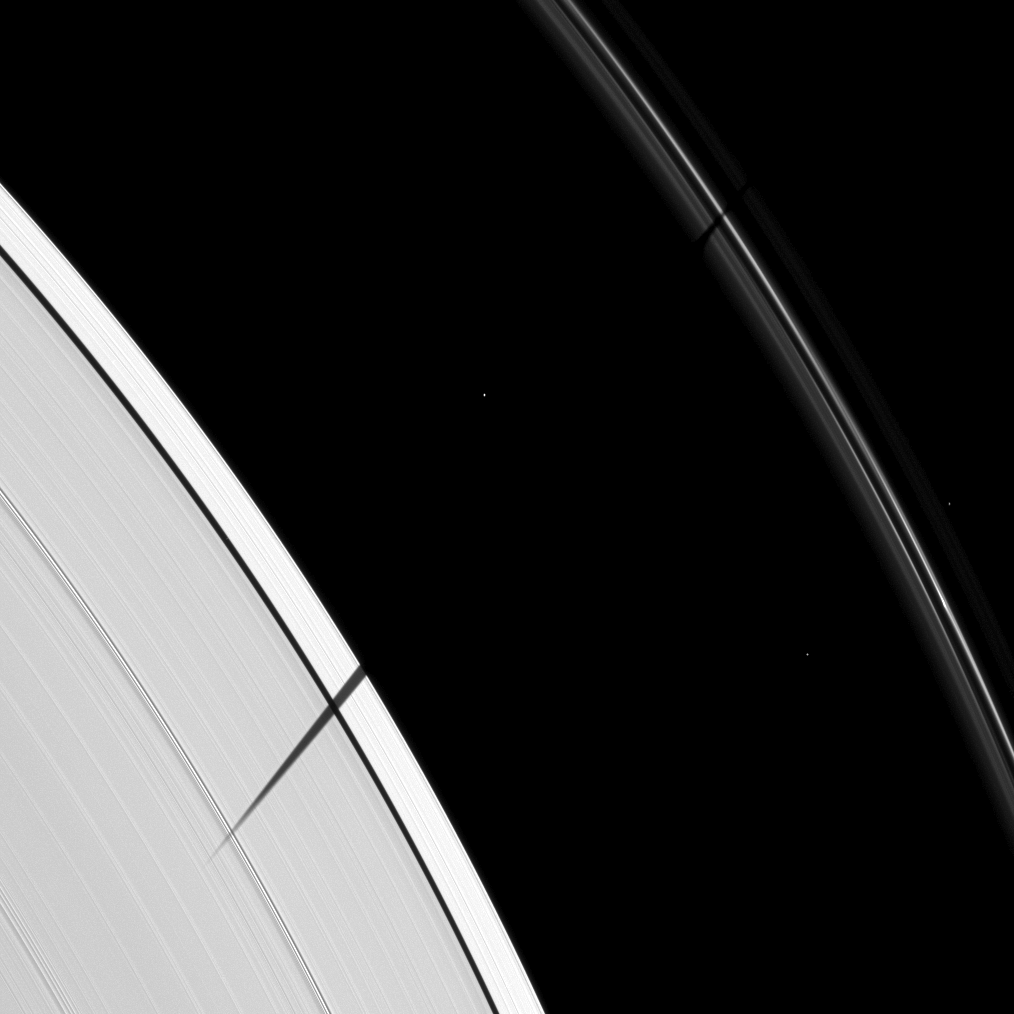

Janus’ Ring Shadow Premiere

The Cassini spacecraft catches Janus joining other Saturnian moons in the equinox shadow-casting party.

As Saturn approaches its August 2009 equinox, the planet’s moons cast shadows onto the rings. To learn more about this special time and to see a movie of a moon’s shadow moving across the rings, see PIA11651.

Janus (179 kilometers, or 111 miles across) is not visible in this image, but its shadow stretches across Saturn’s A and F rings. Three background stars are visible in the image.

This view looks toward the sunlit side of the rings from about 21 degrees below the ringplane. The image was taken in visible light with the Cassini spacecraft narrow-angle camera on May 10, 2009. The view was acquired at a distance of approximately 965,000 kilometers (600,000 miles) from Saturn and at a Sun-Saturn-spacecraft, or phase, angle of 46 degrees. Image scale is 5 kilometers (3 miles) per pixel.

The Cassini-Huygens mission is a cooperative project of NASA, the European Space Agency and the Italian Space Agency. The Jet Propulsion Laboratory, a division of the California Institute of Technology in Pasadena, manages the mission for NASA’s Science Mission Directorate, Washington, D.C. The Cassini orbiter and its two onboard cameras were designed, developed and assembled at JPL. The imaging operations center is based at the Space Science Institute in Boulder, Colo.

Credit: NASA/JPL/Space Science Institute